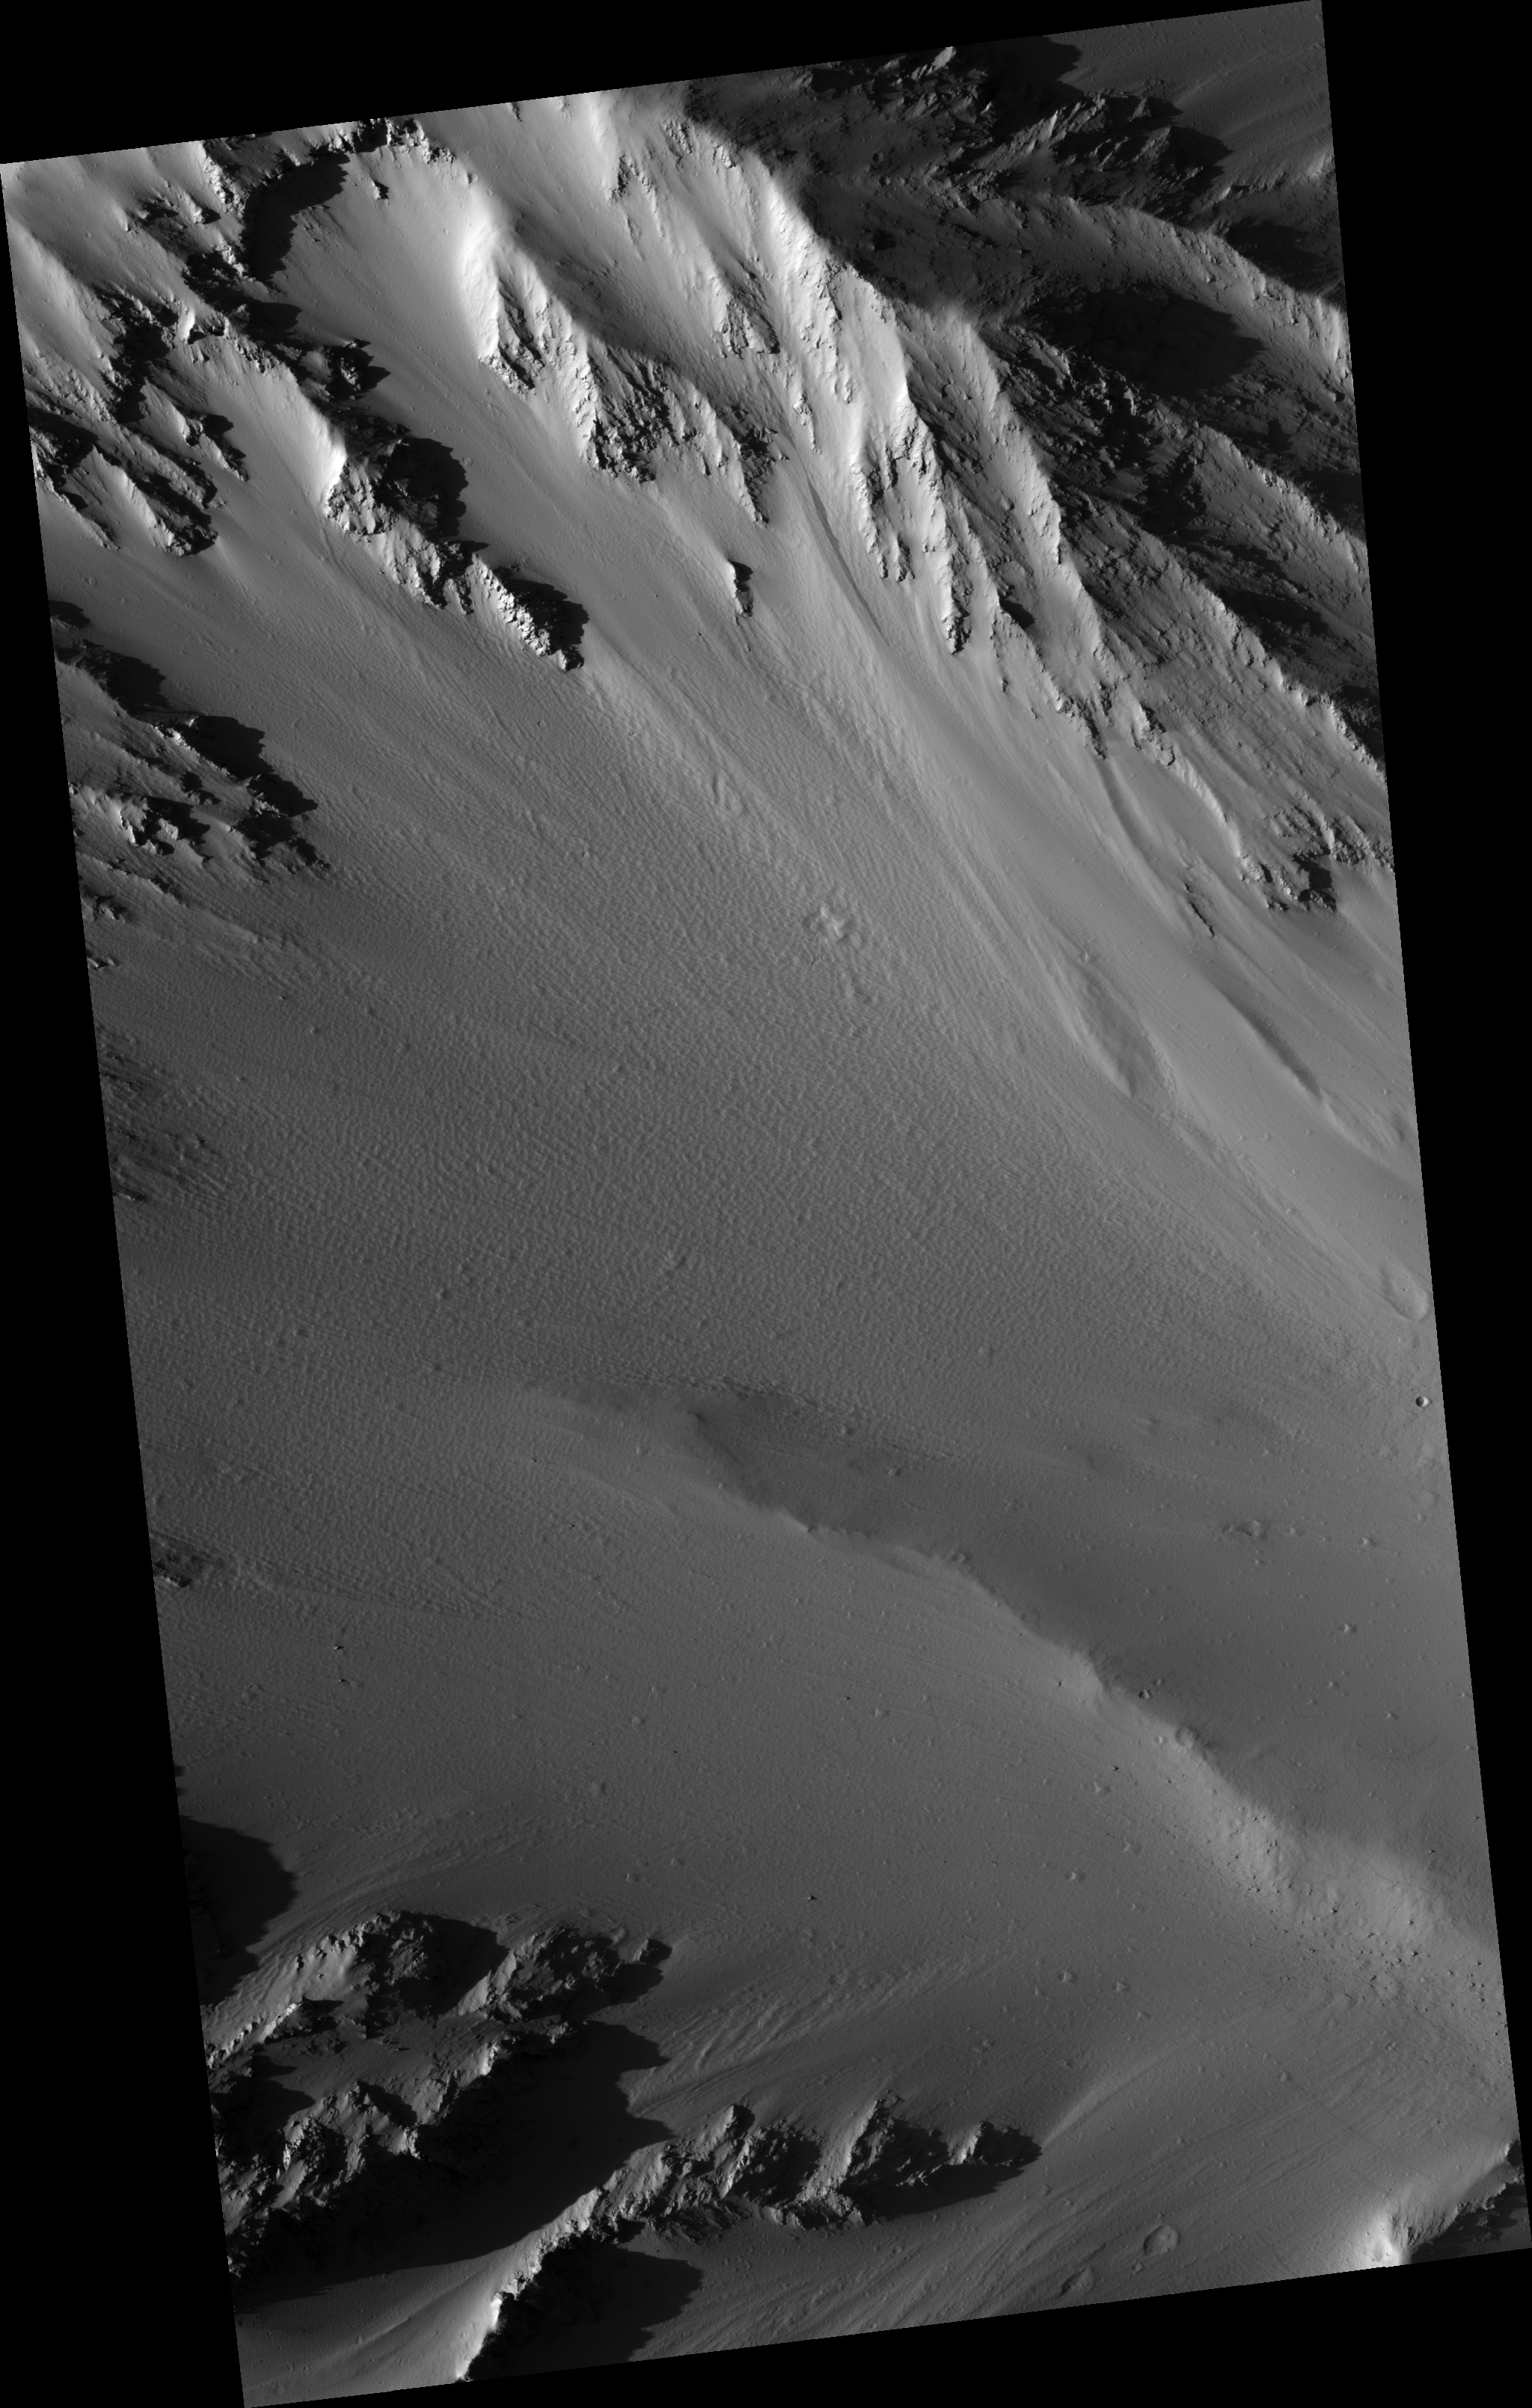

Sample Tharsis Tholus Caldera Wall

This HiRISE image (PSP_002169_1940) captures one of the cleaner portions of the interior wall of the caldera at the top of Tharsis Tholus.

Tharsis Tholus is an intermediate sized shield volcano, much smaller than giants such as Olympus Mons, but still large by terrestrial standards. While relatively dust-free, this section of the caldera wall is still extensively covered by dust that is being sculpted into curious shapes by the wind and by gravity.

Observation Toolbox
Acquisition date: 1 January 2007
Local Mars time: 3:33 PM
Degrees latitude (centered): 13.6°
Degrees longitude (East): 268.8°
Range to target site: 274.4 km (171.5 miles)
Original image scale range: 54.9 cm/pixel (with 2 x 2 binning) so objects ~165 cm across are resolved
Map-projected scale: 50 cm/pixel and north is up
Map-projection: EQUIRECTANGULAR
Emission angle: 13.3°
Phase angle: 66.1°
Solar incidence angle: 53°, with the Sun about 37° above the horizon
Solar longitude: 165.5°, Northern Summer

NASA’s Jet Propulsion Laboratory, a division of the California Institute of Technology in Pasadena, manages the Mars Reconnaissance Orbiter for NASA’s Science Mission Directorate, Washington. Lockheed Martin Space Systems, Denver, is the prime contractor for the project and built the spacecraft. The High Resolution Imaging Science Experiment is operated by the University of Arizona, Tucson, and the instrument was built by Ball Aerospace and Technology Corp., Boulder, Colo.

Credit: NASA/JPL/University of Arizona